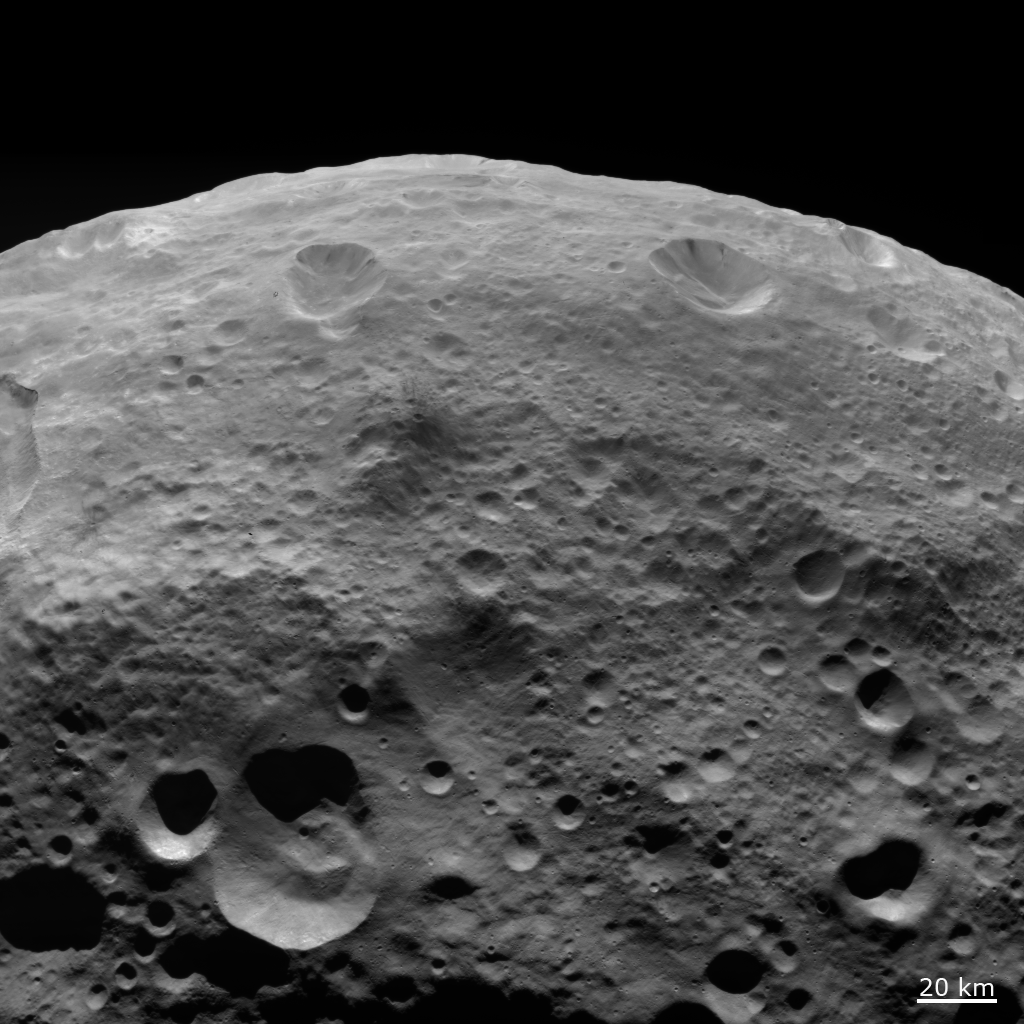

Dark Material on Hilltops

NASA’s Dawn spacecraft obtained this image with its framing camera on Aug. 18, 2011. This image was taken through the framing camera’s clear filter aboard the spacecraft. The image has a resolution of about 260 meters per pixel.

The Dawn mission to Vesta and Ceres is managed by the Jet Propulsion Laboratory, Pasadena, Calif., for NASA’s Science Mission Directorate, Washington, D.C. It is a project of the Discovery Program managed by NASA’s Marshall Space Flight Center, Huntsville, Ala. UCLA, is responsible for overall Dawn mission science. Orbital Sciences Corporation of Dulles, Va., designed and built the Dawn spacecraft.

The framing cameras were developed and built under the leadership of the Max Planck Institute for Solar System Research, Katlenburg-Lindau, Germany, with significant contributions by the German Aerospace Center (DLR) Institute of Planetary Research, Berlin, and in coordination with the Institute of Computer and Communication Network Engineering, Braunschweig. The framing camera project is funded by NASA, the Max Planck Society and DLR. JPL is a division of the California Institute of Technology, in Pasadena.

Credit: NASA/JPL-Caltech/UCLA/MPS/DLR/IDA